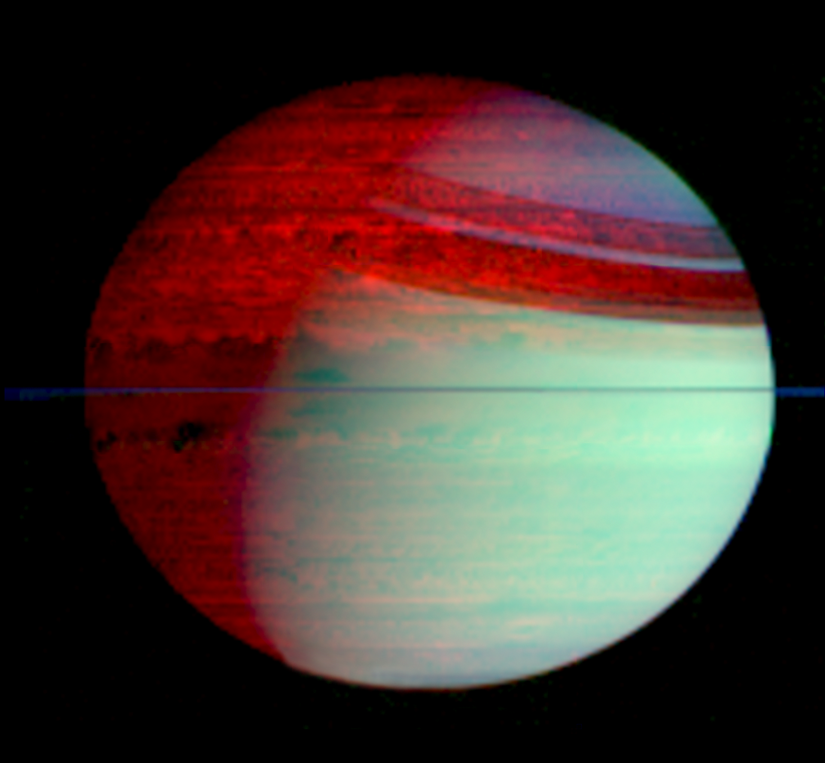

Saturn’s Silhouetted Clouds

This false-color mosaic of Saturn shows deep-level clouds silhouetted against Saturn’s glowing interior. The image was made with data from Cassini’s visual and infrared mapping spectrometer, which can image the planet at 352 different wavelengths.

This mosaic shows the entire planet, including features like Saturn’s ring shadows and the terminator, the boundary between day and night.

The data were obtained in February 2006 at a distance of 1.6 million kilometers (1 million miles) from directly over the plane of Saturn’s rings, which appear here as a thin, blue line over the equator. The image was constructed from images taken at wavelengths of 1.07 microns shown in blue, 2.71 microns shown in green, and 5.02 microns shown in red.

The blue-green color (lower right) is sunlight scattered off clouds high in Saturn’s atmosphere and the red color (upper left) is the glow of thermal radiation from Saturn’s warm interior, easily seen on Saturn’s night side (top left), within the shadow of the rings, and with somewhat less contrast on Saturn’s day side (bottom right). The darker areas within Saturn show the strongest thermal radiation. The bright red color indicates areas where Saturn’s atmosphere is relatively clear. The great variety of cloud shapes and sizes reveals a surprisingly active planet below the overlying sun-scattering haze.

The brighter glow of the northern hemisphere versus the southern indicates that the clouds and hazes there are noticeably thinner than those in the south. Scientists speculate that this is a seasonal effect, and if so, it will change as the northern hemisphere enters springtime during the next few years.

The Cassini-Huygens mission is a cooperative project of NASA, the European Space Agency and the Italian Space Agency. The Jet Propulsion Laboratory, a division of the California Institute of Technology in Pasadena, manages the mission for NASA’s Science Mission Directorate, Washington, D.C. The Cassini orbiter was designed, developed and assembled at JPL. The Visual and Infrared Mapping Spectrometer team is based at the University of Arizona where this image was produced.

Credit: NASA/JPL/University of Arizona